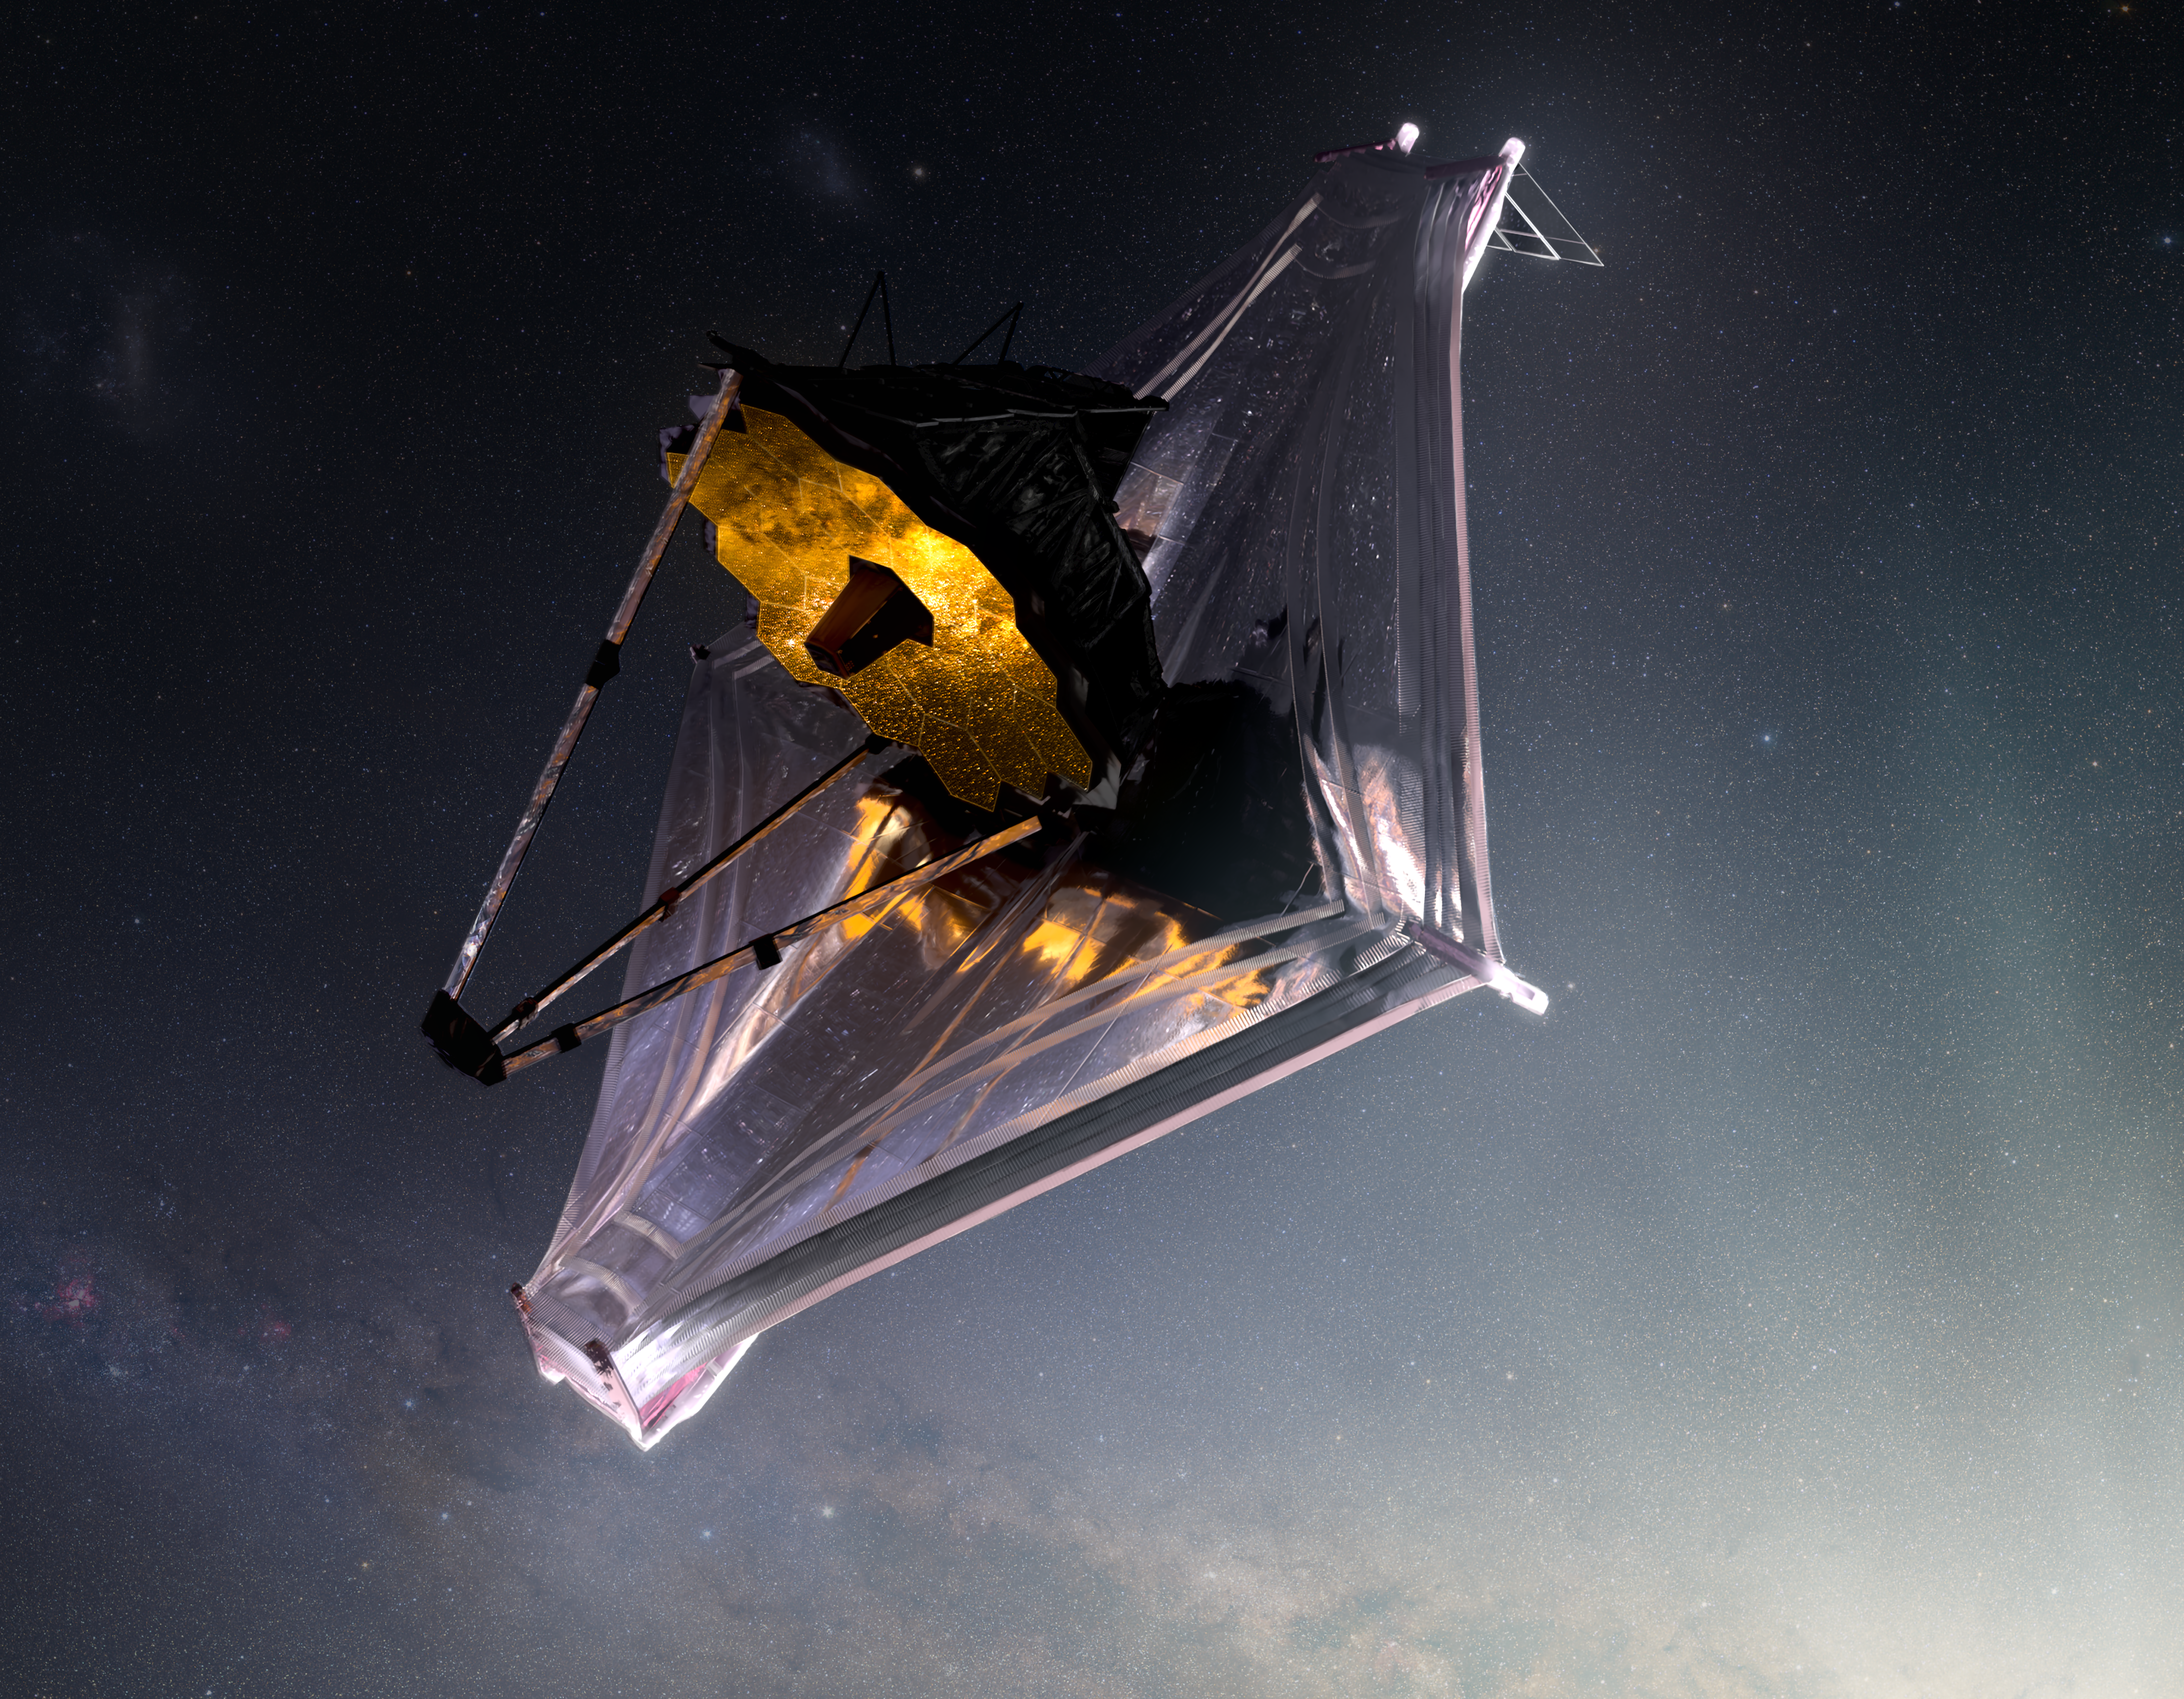

James Webb Space Telescope Artist Conception

This artist’s concept of the James Webb Space Telescope primarily illustrates the top left (or port) side and the top layer of the telescope’s multi-layered sunshield.

Credit: Image: NASA-GSFC, Adriana Gutierrez (CI Lab)